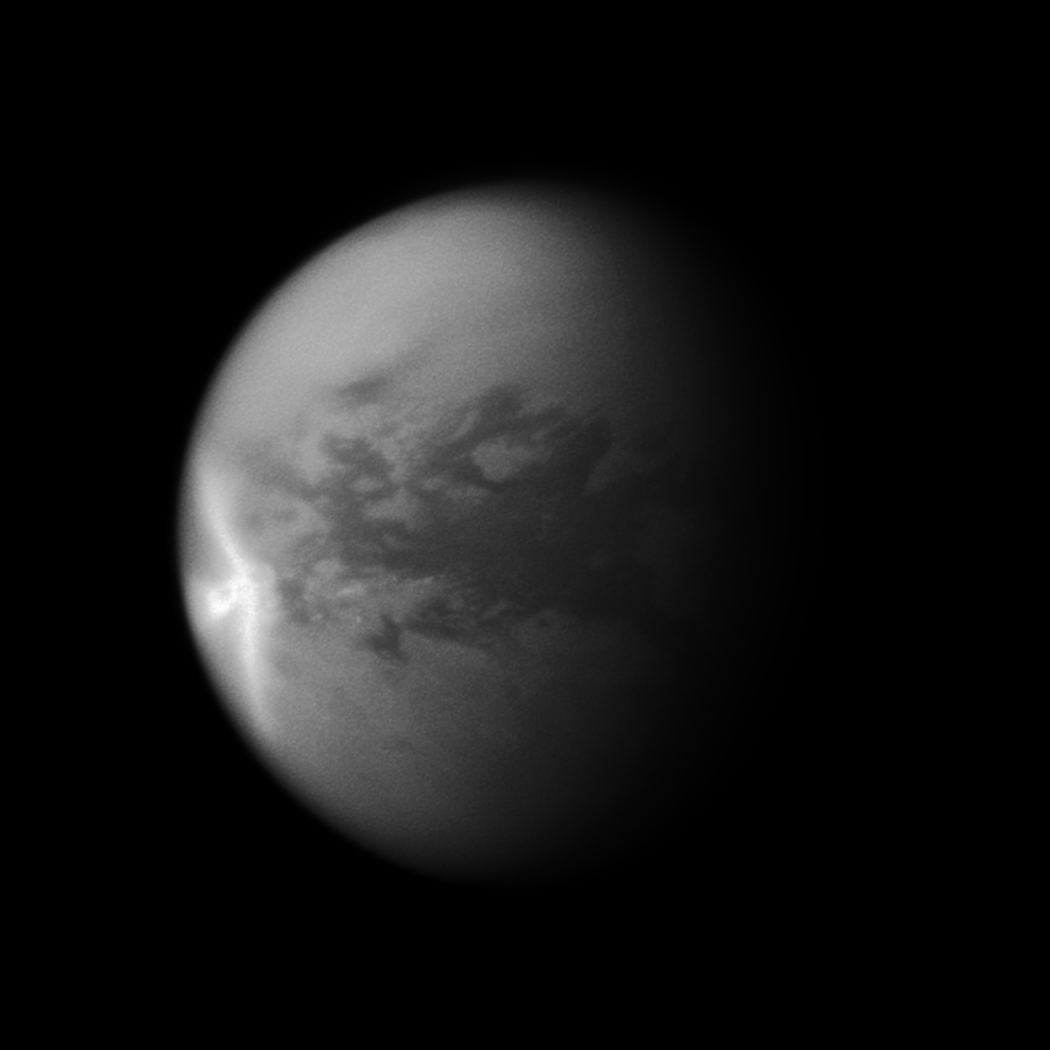

Titan’s Arrow-Shaped Storm

A huge arrow-shaped storm blows across the equatorial region of Titan in this image from NASA’s Cassini spacecraft, chronicling the seasonal weather changes on Saturn’s largest moon.

This storm created large effects in the form of dark — likely wet — areas on the surface of the moon, visible in later images. After this storm dissipated, Cassini observed significant changes on Titan’s surface at the southern boundary of the dune field named Belet. Those changes covered an area of 500,000 square kilometers (193,000 square miles), or roughly the combined area of Arizona and Utah in the United States. See PIA12818 to learn more.

The part of the storm that is visible here measures 1,200 kilometers (750 miles) in length east-to-west. The wings of the storm that trail off to the northwest and southwest from the easternmost point of the storm are each 1,500 kilometers (930 miles) long.

Titan’s weather has been changing since the August 2009 equinox, when the sun lay directly over the equators of Saturn and its moons, and storms at low latitudes are now more common. See PIA11667 to learn how the sun’s illumination of the Saturnian system changed during the equinox transition to spring in the northern hemispheres and to fall in the southern hemispheres of the planet and its moons. See PIA12813 to learn more about Titan’s changing weather.

This image is a mosaic of two Cassini images. Most of this view is from an image of the storm captured on Sept. 27, 2010. However, because that image’s framing cut off the south polar region of the moon, a second image taken on July 9, 2010, was used to fill in that portion of the moon. This second image was re-projected to the same viewing geometry as the first.

Lit terrain seen here is in the area between the trailing hemisphere, which is the side of Titan that faces backward in its orbit around Saturn, and the side of Titan that always faces away from Saturn. North on Titan (5,150 kilometers or 3,200 miles across) is up. The images were taken with the Cassini spacecraft narrow-angle camera using a spectral filter of near-infrared light centered at 938 nanometers. The view was acquired at a distance of approximately 1.3 million kilometers (808,000 miles) from Titan and at a sun-Titan-spacecraft, or phase, angle of 44 degrees. Image scale is 8 kilometers (5 miles) per pixel.

The Cassini-Huygens mission is a cooperative project of NASA, the European Space Agency and the Italian Space Agency. The Jet Propulsion Laboratory, a division of the California Institute of Technology in Pasadena, manages the mission for NASA’s Science Mission Directorate in Washington. The Cassini orbiter and its two onboard cameras were designed, developed and assembled at JPL. The imaging team is based at the Space Science Institute, Boulder, Colo.

Credit: NASA/JPL/Space Science Institute